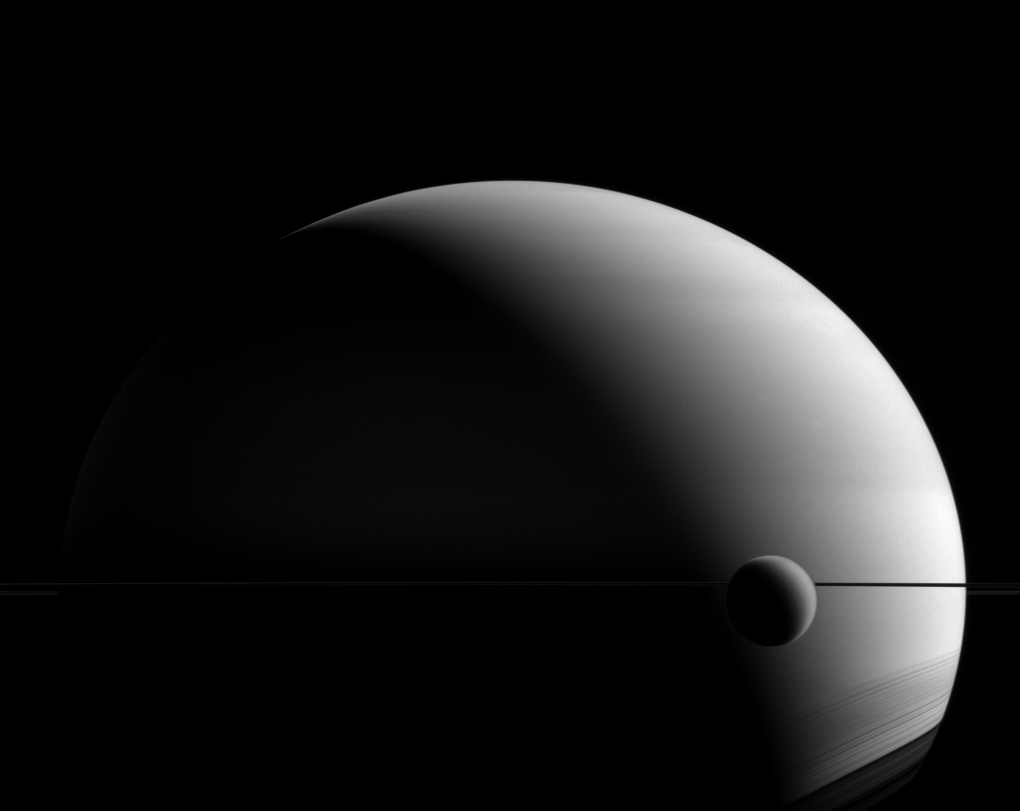

Veiled Worlds

Titan and Saturn have very few things in common, but a hazy appearance is one feature they share. Although their faces seem similar in images like this, appearances can be misleading.

Both Saturn and Titan have thick atmospheres, in a relative sense. But Saturn is a gas giant, covered in clouds, with no solid surface to speak of. Titan’s atmosphere is a blanket of dense haze — a photochemical smog — surrounding an icy, solid body. Even their atmospheric compositions are different; Saturn is mostly hydrogen and helium with clouds of water, ammonia and ammonium hydrosulfide. Titan’s atmosphere is primarily nitrogen and methane, with occasional methane clouds.

This view looks toward Saturn from the unilluminated side of the rings, 0.3 degrees below the ring plane. The image was taken in visible green light with the Cassini spacecraft wide-angle camera on May 22, 2015.

The view was obtained at a distance of approximately 1.4 million miles (2.2 million kilometers) from Saturn. Image scale is 81 miles (130 kilometers) per pixel.

The Cassini mission is a cooperative project of NASA, ESA (the European Space Agency) and the Italian Space Agency. The Jet Propulsion Laboratory, a division of the California Institute of Technology in Pasadena, manages the mission for NASA’s Science Mission Directorate, Washington. The Cassini orbiter and its two onboard cameras were designed, developed and assembled at JPL. The imaging operations center is based at the Space Science Institute in Boulder, Colorado.

Credit: NASA/JPL-Caltech/Space Science Institute